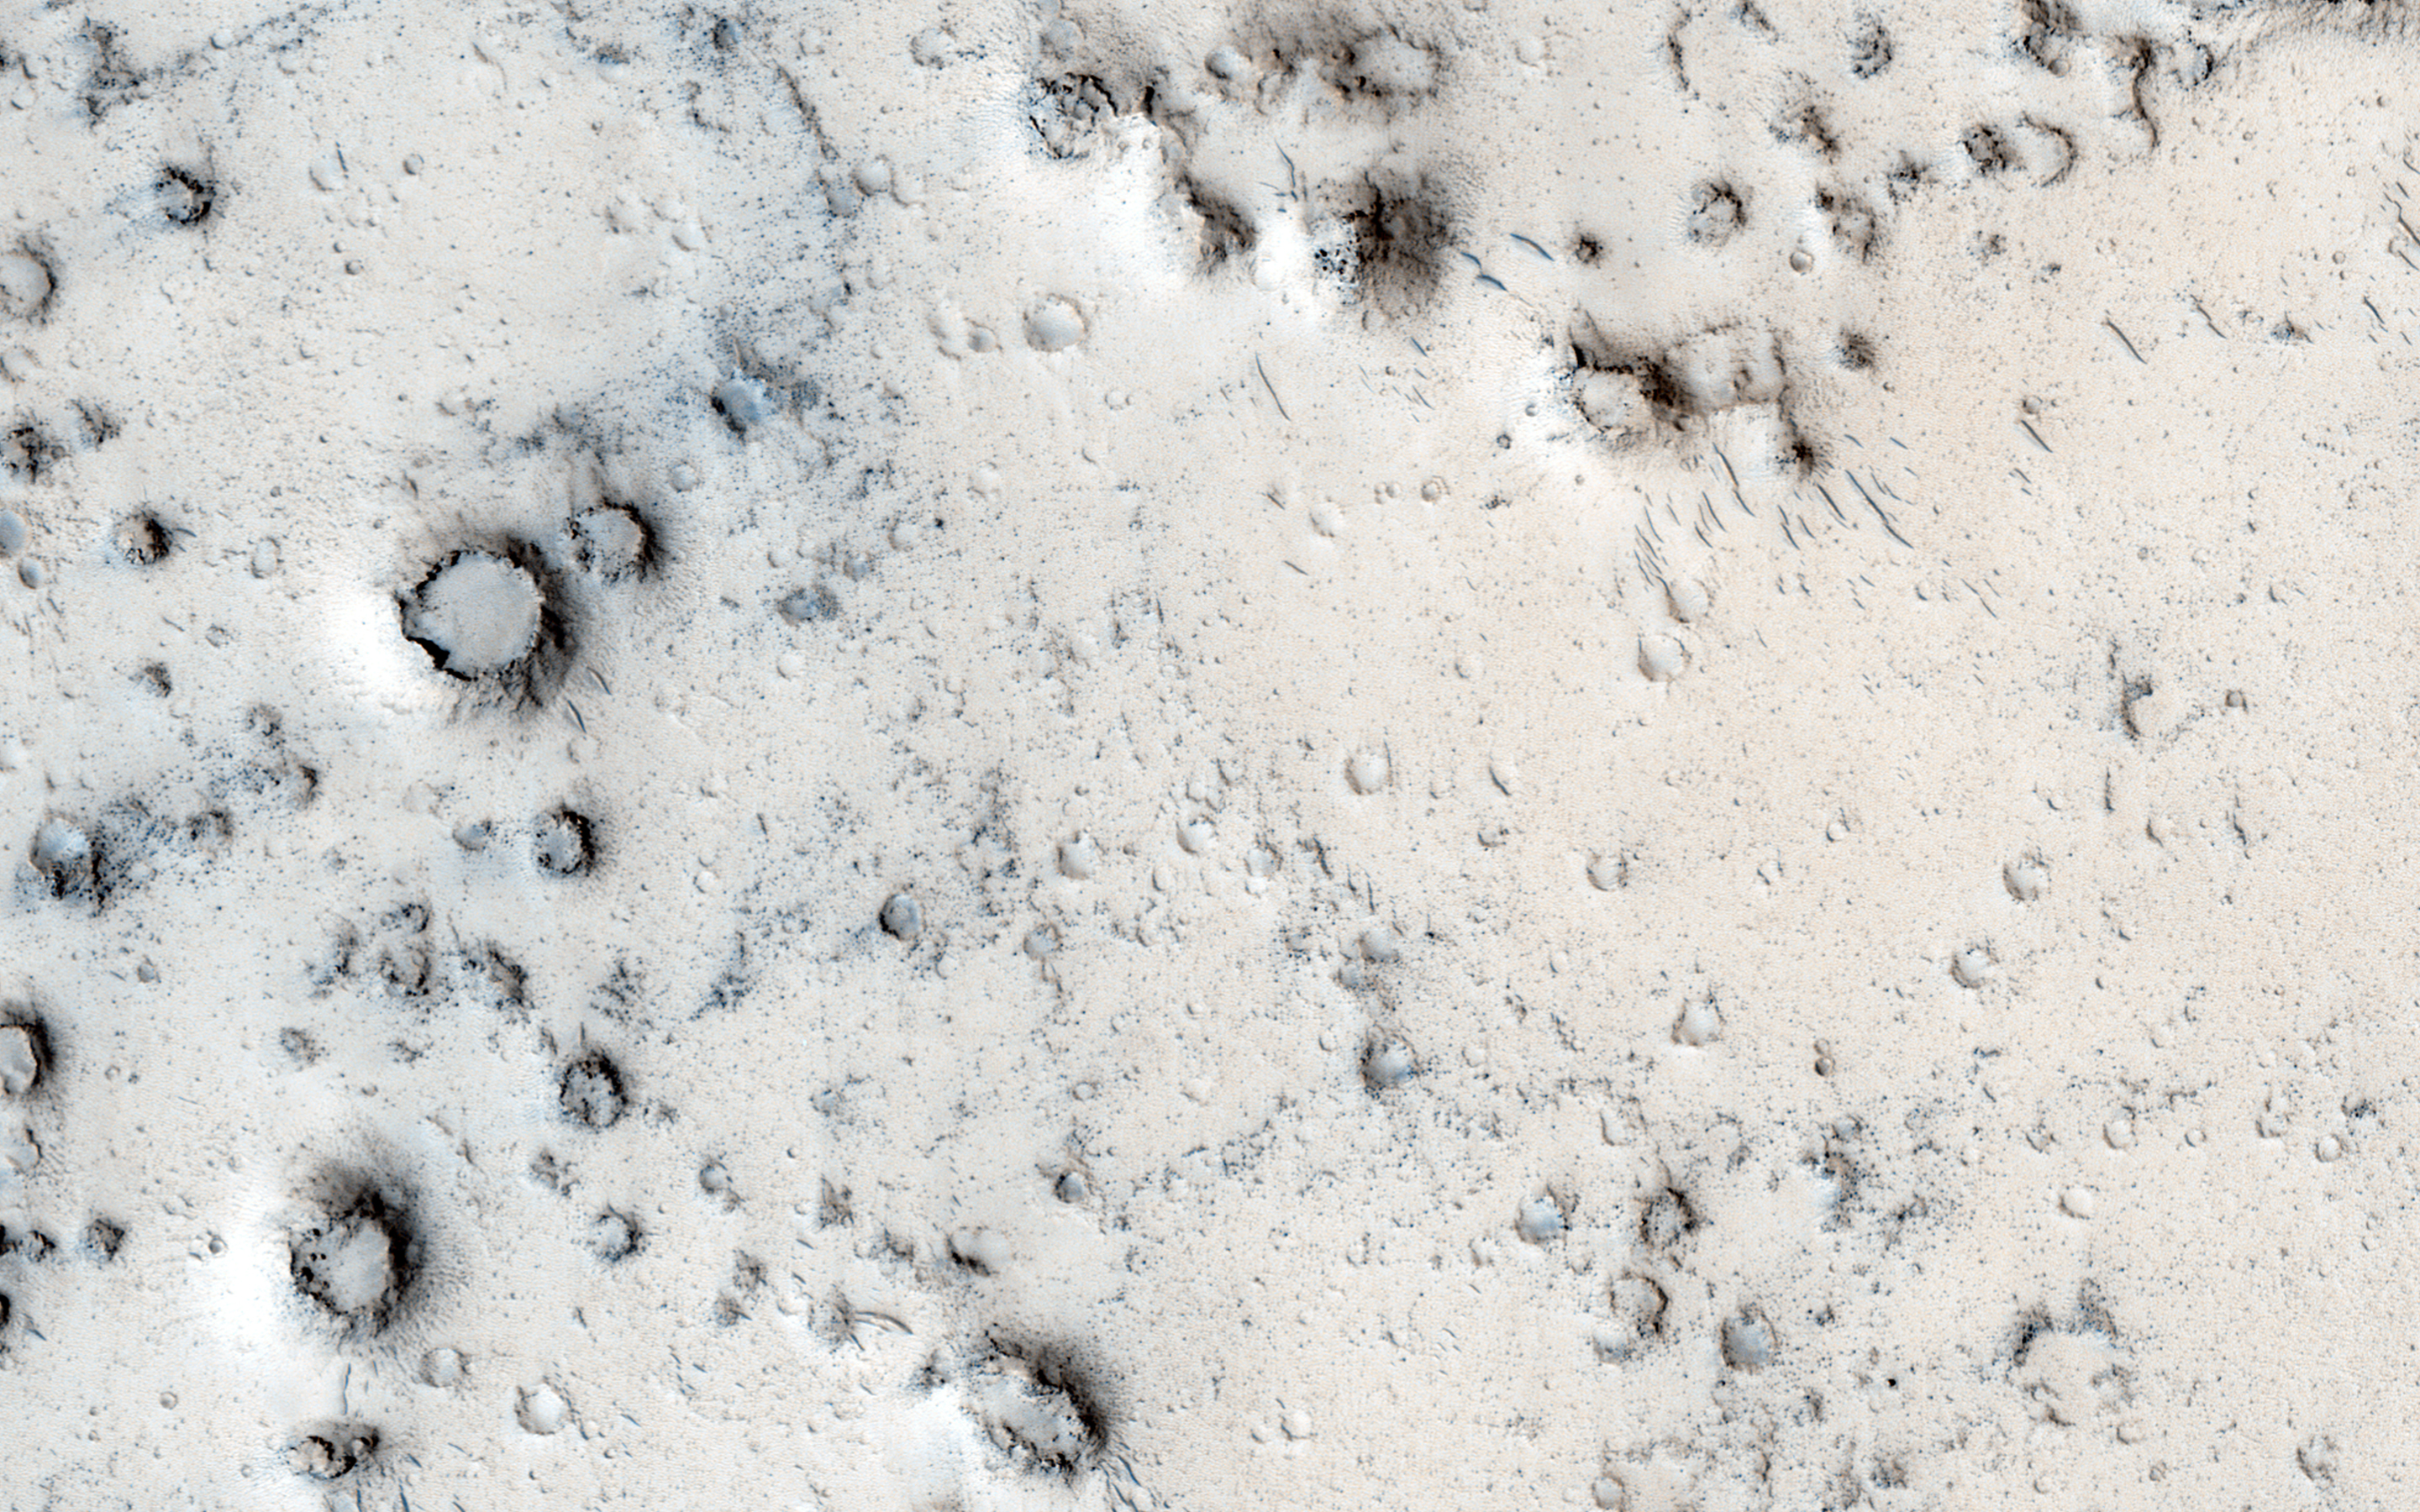

Cratered Cones in Tartarus Montes

Many types of craters exist on Mars. Most are generated by impacts of asteroids and comets.

In this area though, we think these craters may be due to steam explosions. This happens on the Earth when hot lava runs over icy ground.

HiRISE is one of six instruments on NASA’s Mars Reconnaissance Orbiter. The University of Arizona, Tucson, operates the orbiter’s HiRISE camera, which was built by Ball Aerospace & Technologies Corp., Boulder, Colo. NASA’s Jet Propulsion Laboratory, a division of the California Institute of Technology in Pasadena, manages the Mars Reconnaissance Orbiter Project for the NASA Science Mission Directorate, Washington.

Credit: NASA/JPL-Caltech/Univ. of Arizona